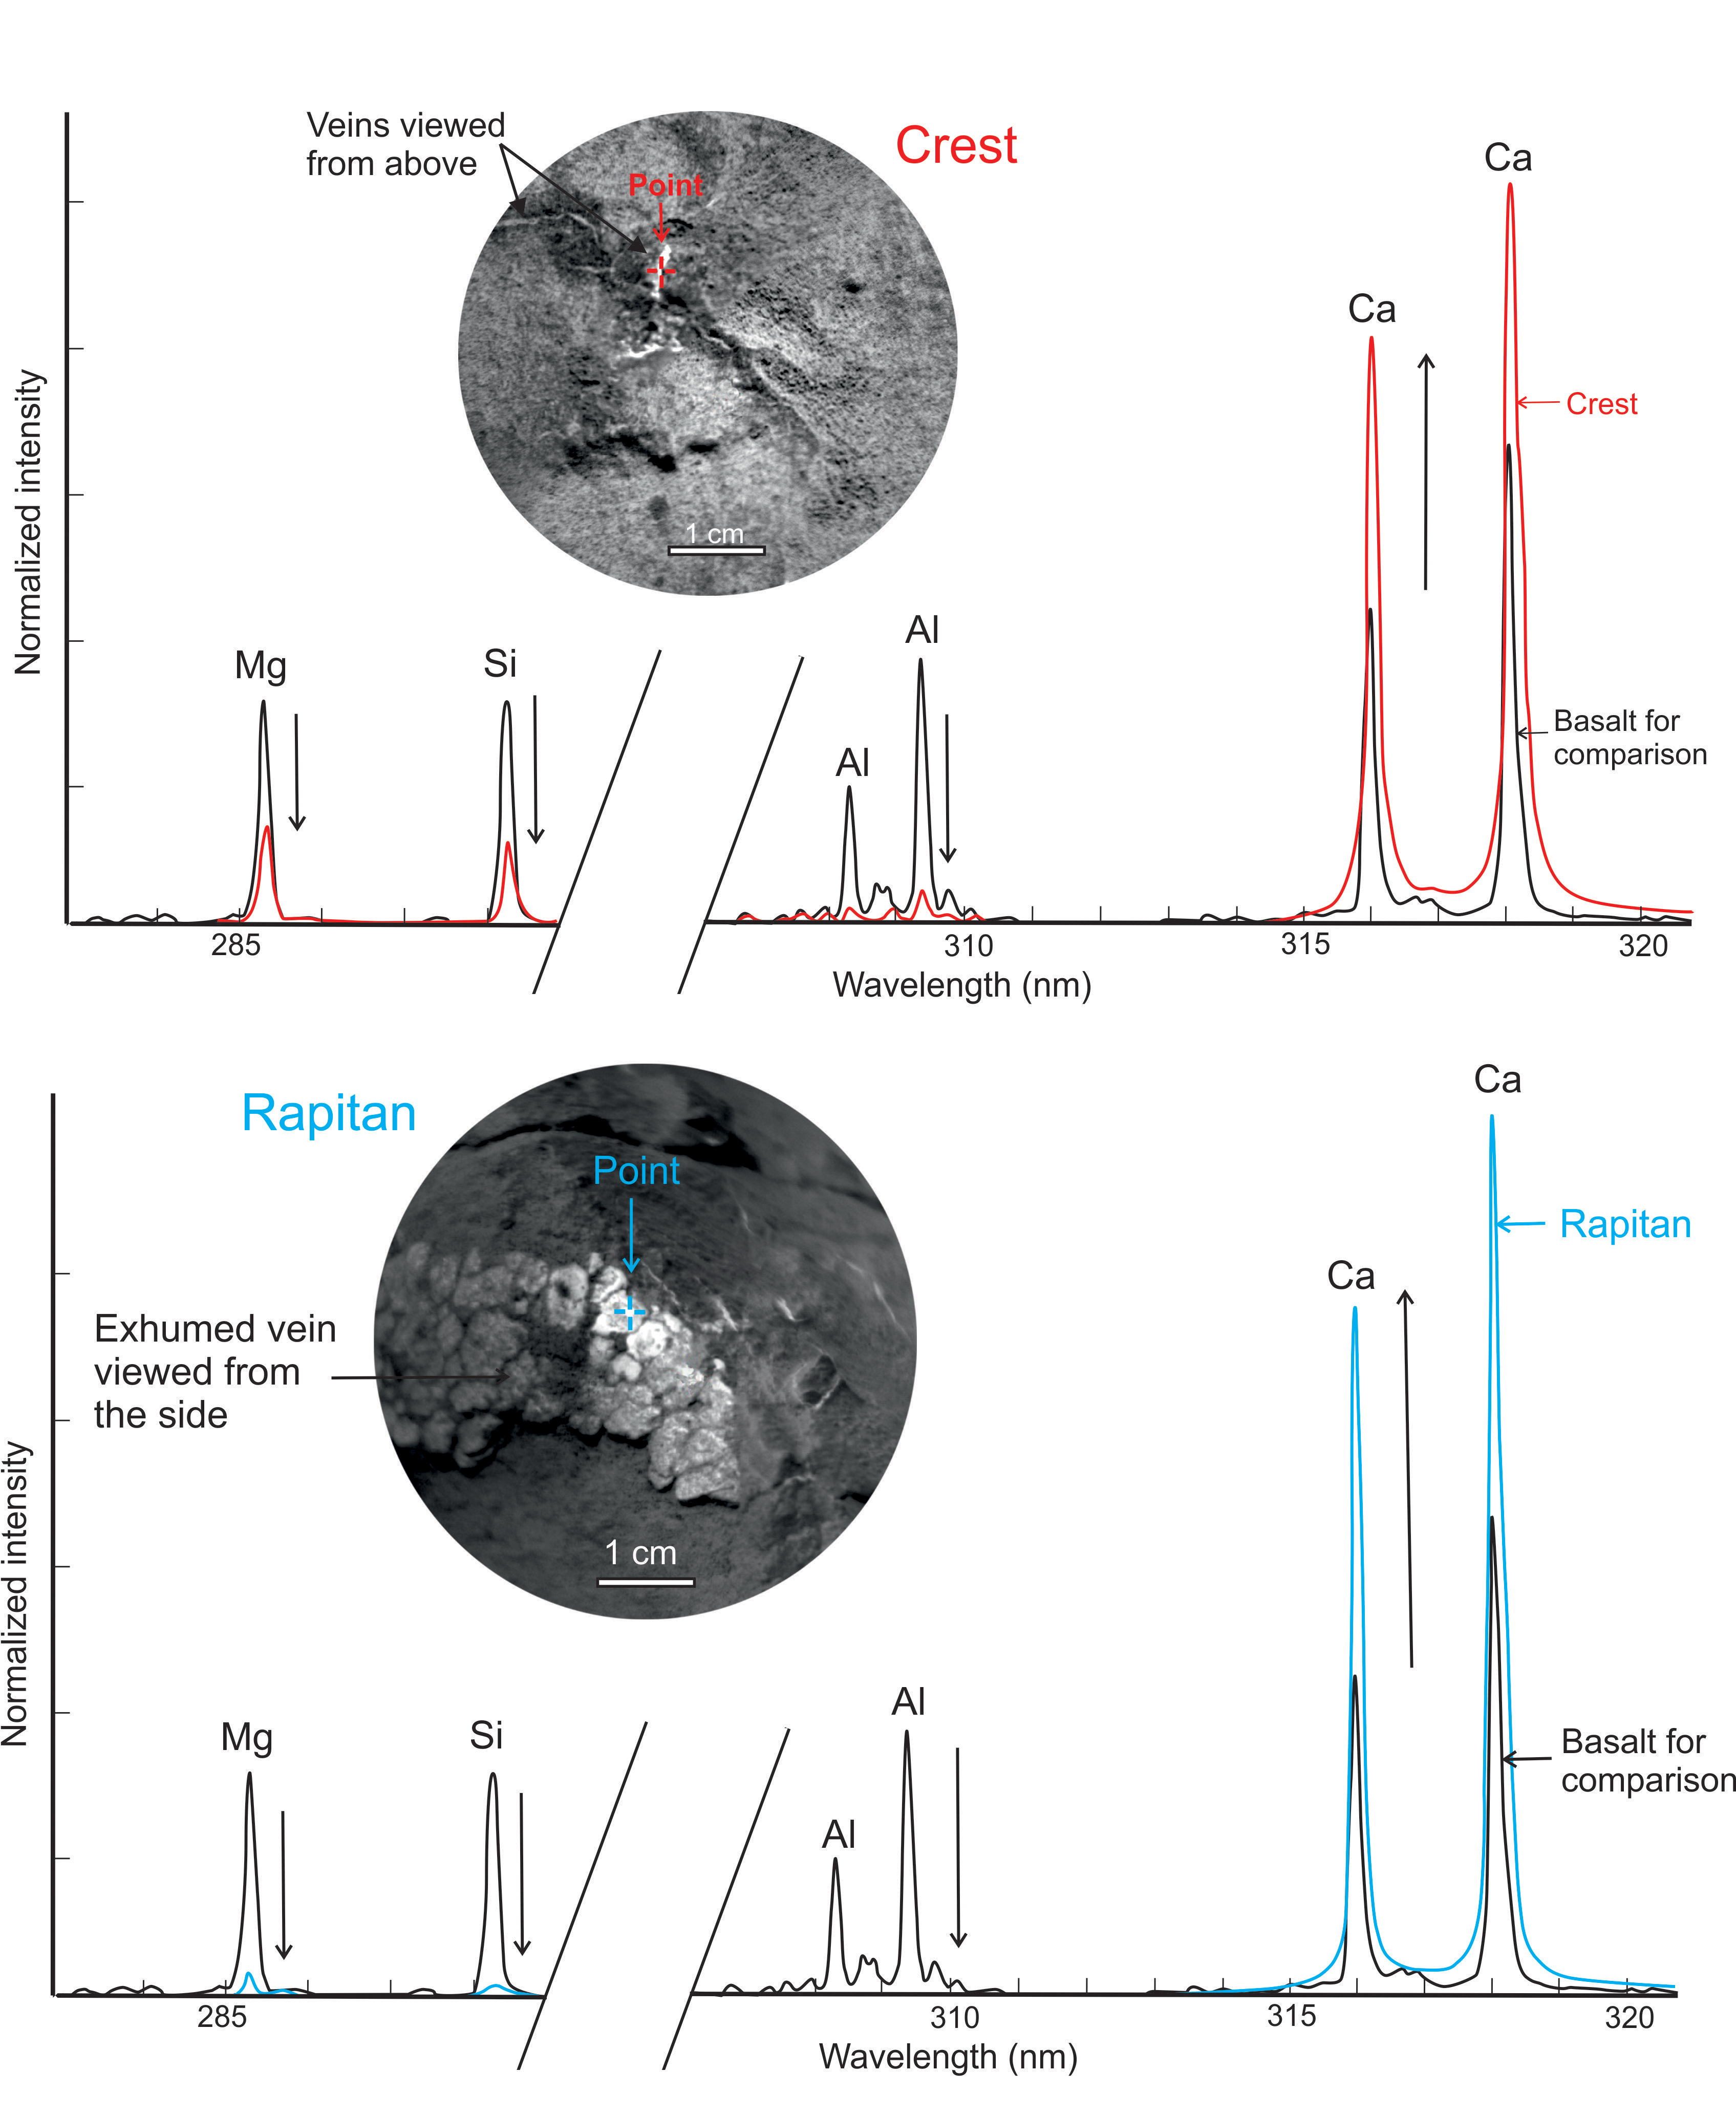

Calcium-Rich Veins in Martian Rocks

Figure 1Figure 2

This graphic from NASA’s Curiosity mission shows close-ups of light-toned veins in rocks in the “Yellowknife Bay” area of Mars together with analyses of their composition.

The top part of the image shows a close-up of the rock named “Crest,” taken by the remote micro-imager (RMI) on Curiosity’s Chemistry and Camera (ChemCam) instrument above the analysis of the elements detected by using ChemCam’s laser to zap the target. The spectral profile of Crest’s light-colored vein is shown in red, while that of a basaltic calibration target of known composition is shown in black.

The bottom part of the image shows ChemCam’s close-up of the rock named “Rapitan” with the analysis of its elemental composition. The spectral profile of Rapitan’s light-colored vein is shown in blue, while that of a basaltic calibration target of known composition is shown in black.

These results suggest the veins are unlike typical basaltic material. They are depleted in silica and composed of a calcium-bearing mineral.

The ChemCam instrument took the RMI pictures and zapped lasers on Crest on Dec. 13, 2012, or the 125th sol, or Martian day, of operations. The ChemCam instrument took the RMI pictures and zapped lasers on Rapitan on Dec. 23, 2012, or the 135th sol, or Martian day, of operations.

Credit: NASA/JPL-Caltech/LANL/CNES/IRAP/LPGNantes/CNRS